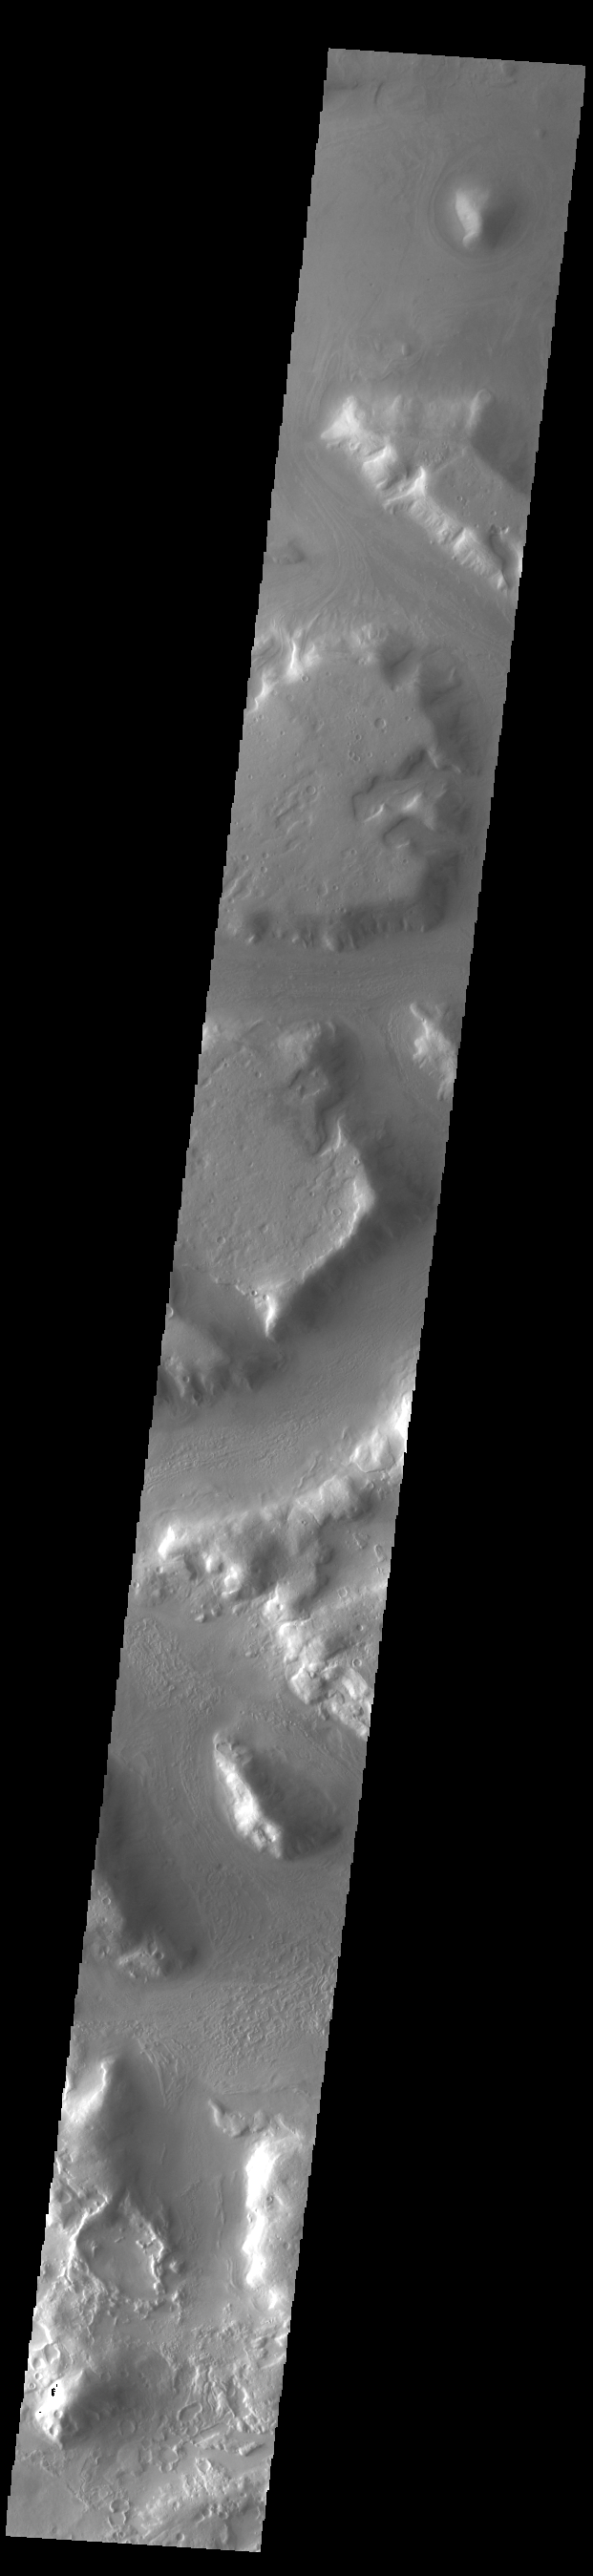

Protonilus Mensae

The mesas and valleys in this VIS image are part of Protonilus Mensae. Located between the relative highlands of northern Terra Sabaea and the lowlands of Vastitas Borealis, Protonilus Mensae is region of chaos terrain. Chaos terrain is typified by regions of blocky, often steep sided, mesas interspersed with deep valleys. With time and erosion the valleys widen and the mesas become smaller. It has been proposed that a catastrophic outflow of subsurface water creates the chaos. Protonilus Mensae also shows signs of glacial flows, which would continue to modify the surface.

Credit: NASA/JPL-Caltech/ASU